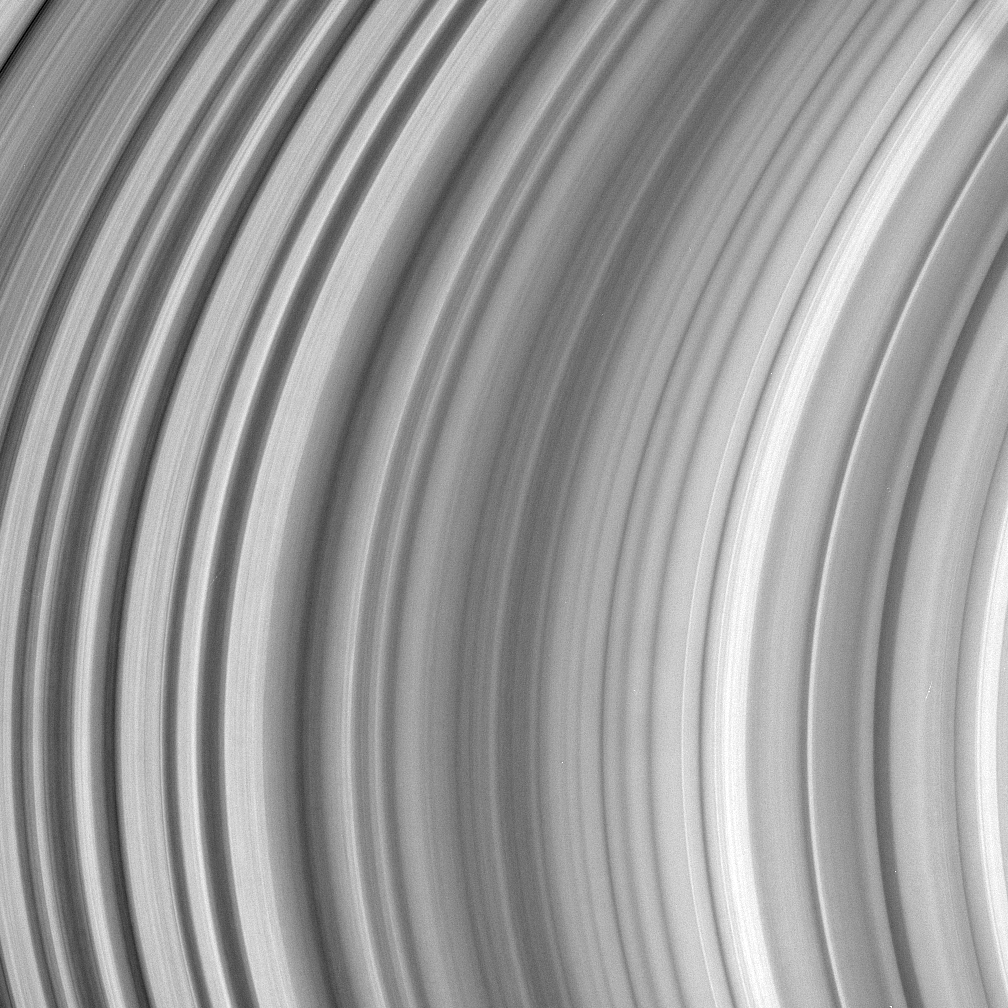

Mysterious B Ring

This detailed view of Saturn’s mid-B ring shows intriguing structure, the cause of which has yet to be explained by ring scientists. The image shows a radial location located between approximately 107,200 to 115,700 kilometers (66,600 to 71,900 miles) from Saturn.

The image was taken with the Cassini spacecraft narrow-angle camera on Sept. 3, 2005, at a distance of approximately 1.1 million kilometers (700,000 miles) from Saturn using a filter sensitive to wavelengths of infrared light centered at 752 nanometers. The image scale is 6 kilometers (4 miles) per pixel.

The Cassini-Huygens mission is a cooperative project of NASA, the European Space Agency and the Italian Space Agency. The Jet Propulsion Laboratory, a division of the California Institute of Technology in Pasadena, manages the mission for NASA’s Science Mission Directorate, Washington, D.C. The Cassini orbiter and its two onboard cameras were designed, developed and assembled at JPL. The imaging operations center is based at the Space Science Institute in Boulder, Colo.

Credit: NASA/JPL/Space Science Institute